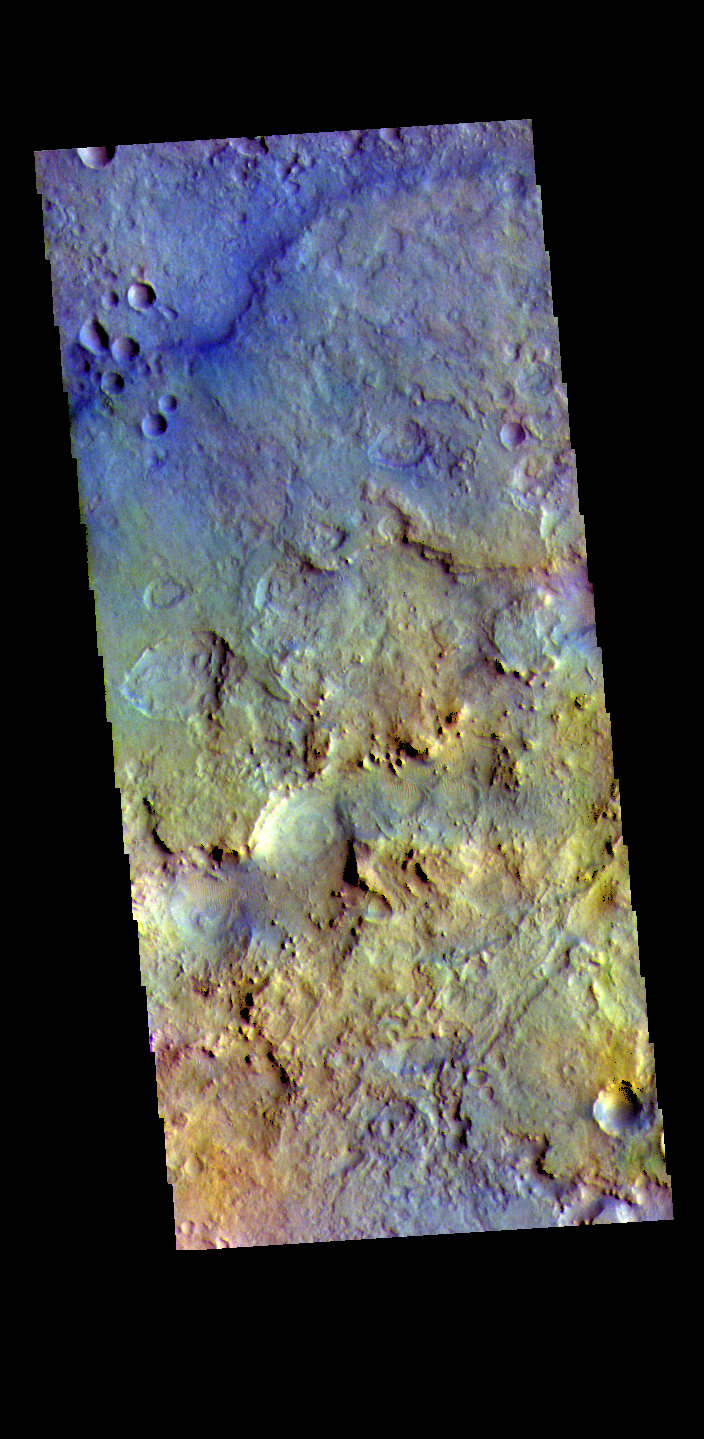

Terra Sabaea – False Color

The THEMIS VIS camera contains 5 filters. The data from different filters can be combined in multiple ways to create a false color image. These false color images may reveal subtle variations of the surface not easily identified in a single band image. Today’s false color image shows part of Terra Sabaea.

Credit: NASA/JPL-Caltech/ASU